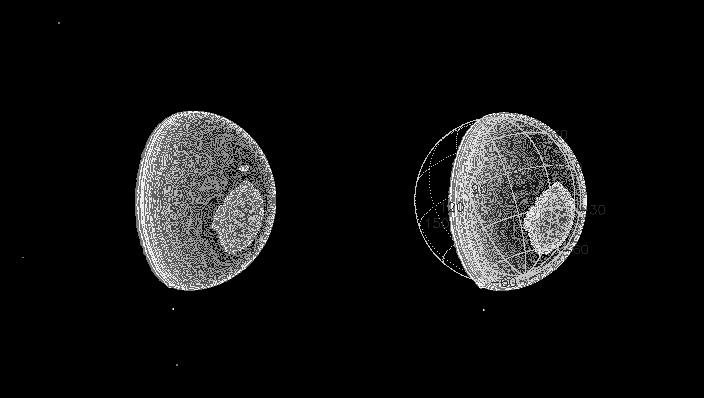

Through the Haze

The Cassini spacecraft has beamed back a new, more detailed image of smog-enshrouded Titan. This view represents an improvement in resolution of nearly three times over the previous Cassini image release of Titan (see PIA05392).

The superimposed coordinate system grid in the accompanying image at right illustrates the geographical regions of the moon that are illuminated and visible, as well as the orientation of Titan. North is up and rotated 25 degrees to the left. The yellow curve marks the position of the boundary between day and night on Titan. This image shows about one quarter of Titan’s surface, from 0 to 70 degrees West longitude, and just barely overlaps part of the surface shown in the previous Titan image release. Most of the visible surface in this image has not yet been shown in any Cassini image.

The image was obtained with the narrow angle camera on June 14, 2004, at a phase, or Sun-Titan-spacecraft, angle of 61 degrees and at a distance of 10.4 million kilometers (6.5 million miles) from Titan. The image scale is 62 kilometers (39 miles) per pixel. The image was magnified by a factor of two using a linear interpolation scheme. No further processing to remove the effects of the overlying atmosphere has been performed.

The observed brightness variations are real, on scales of one hundred kilometers or less. The image was obtained in the near-infrared (centered at 938 nanometers) through a polarizing filter. The combination was designed to reduce the obscuration by atmospheric haze. The haze is more transparent at 938 nanometers than at shorter wavelengths, and light of 938 nanometers wavelength is not absorbed by methane gas in Titan’s atmosphere. Light at this wavelength consequently samples the surface, and the polarizer blocks out light scattered mainly by the haze. This is similar to the way a polarizer, put on the front of a lens of a hand-held camera, makes distant objects more clear on Earth.

The Cassini-Huygens mission is a cooperative project of NASA, the European Space Agency and the Italian Space Agency. The Jet Propulsion Laboratory, a division of the California Institute of Technology in Pasadena, manages the Cassini-Huygens mission for NASA’s Office of Space Science, Washington, D.C. The Cassini orbiter and its two onboard cameras, were designed, developed and assembled at JPL. The imaging team is based at the Space Science Institute, Boulder, Colo.

Credit: NASA/JPL/Space Science Institute